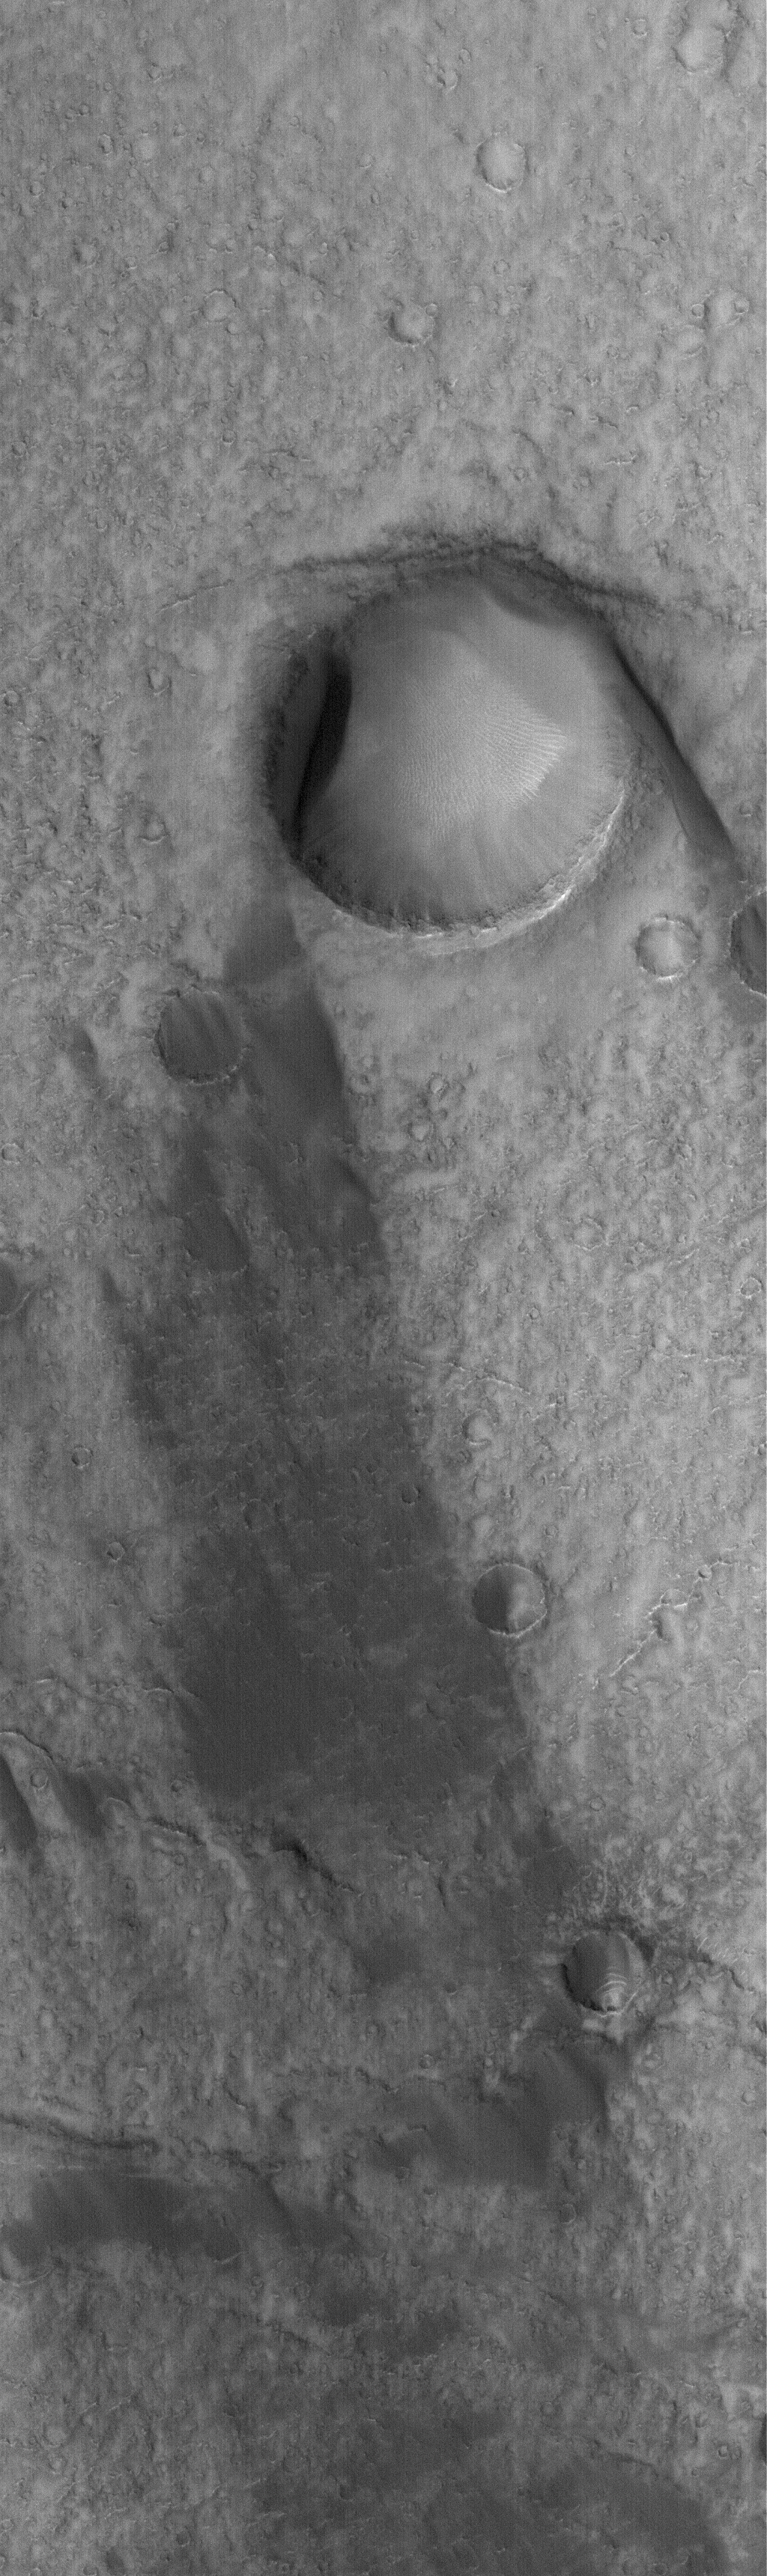

Huygens Wind Streak

19 September 2005
This Mars Global Surveyor (MGS) Mars Orbiter Camera (MOC) image shows the results of wind action on the floor of the giant martian impact basin, Huygens. The large crater in this image has a wind streak on its lee side, pointing toward the lower right (southeast). Usually, a light-toned wind streak behind a crater on Mars will be composed of a thin veneer of dust that the wind was not able to erode because it was protected by the presence of the crater’s raised rims. In this case, the streak is caused by something different — by the fact that dark, windblown sand has not been able to accumulate behind the crater.

Location near: 13.0°S, 303.7°W
Image width: width: ~3 km (~1.9 mi)
Illumination from: lower left
Season: Southern Spring

Credit: NASA/JPL/Malin Space Science Systems